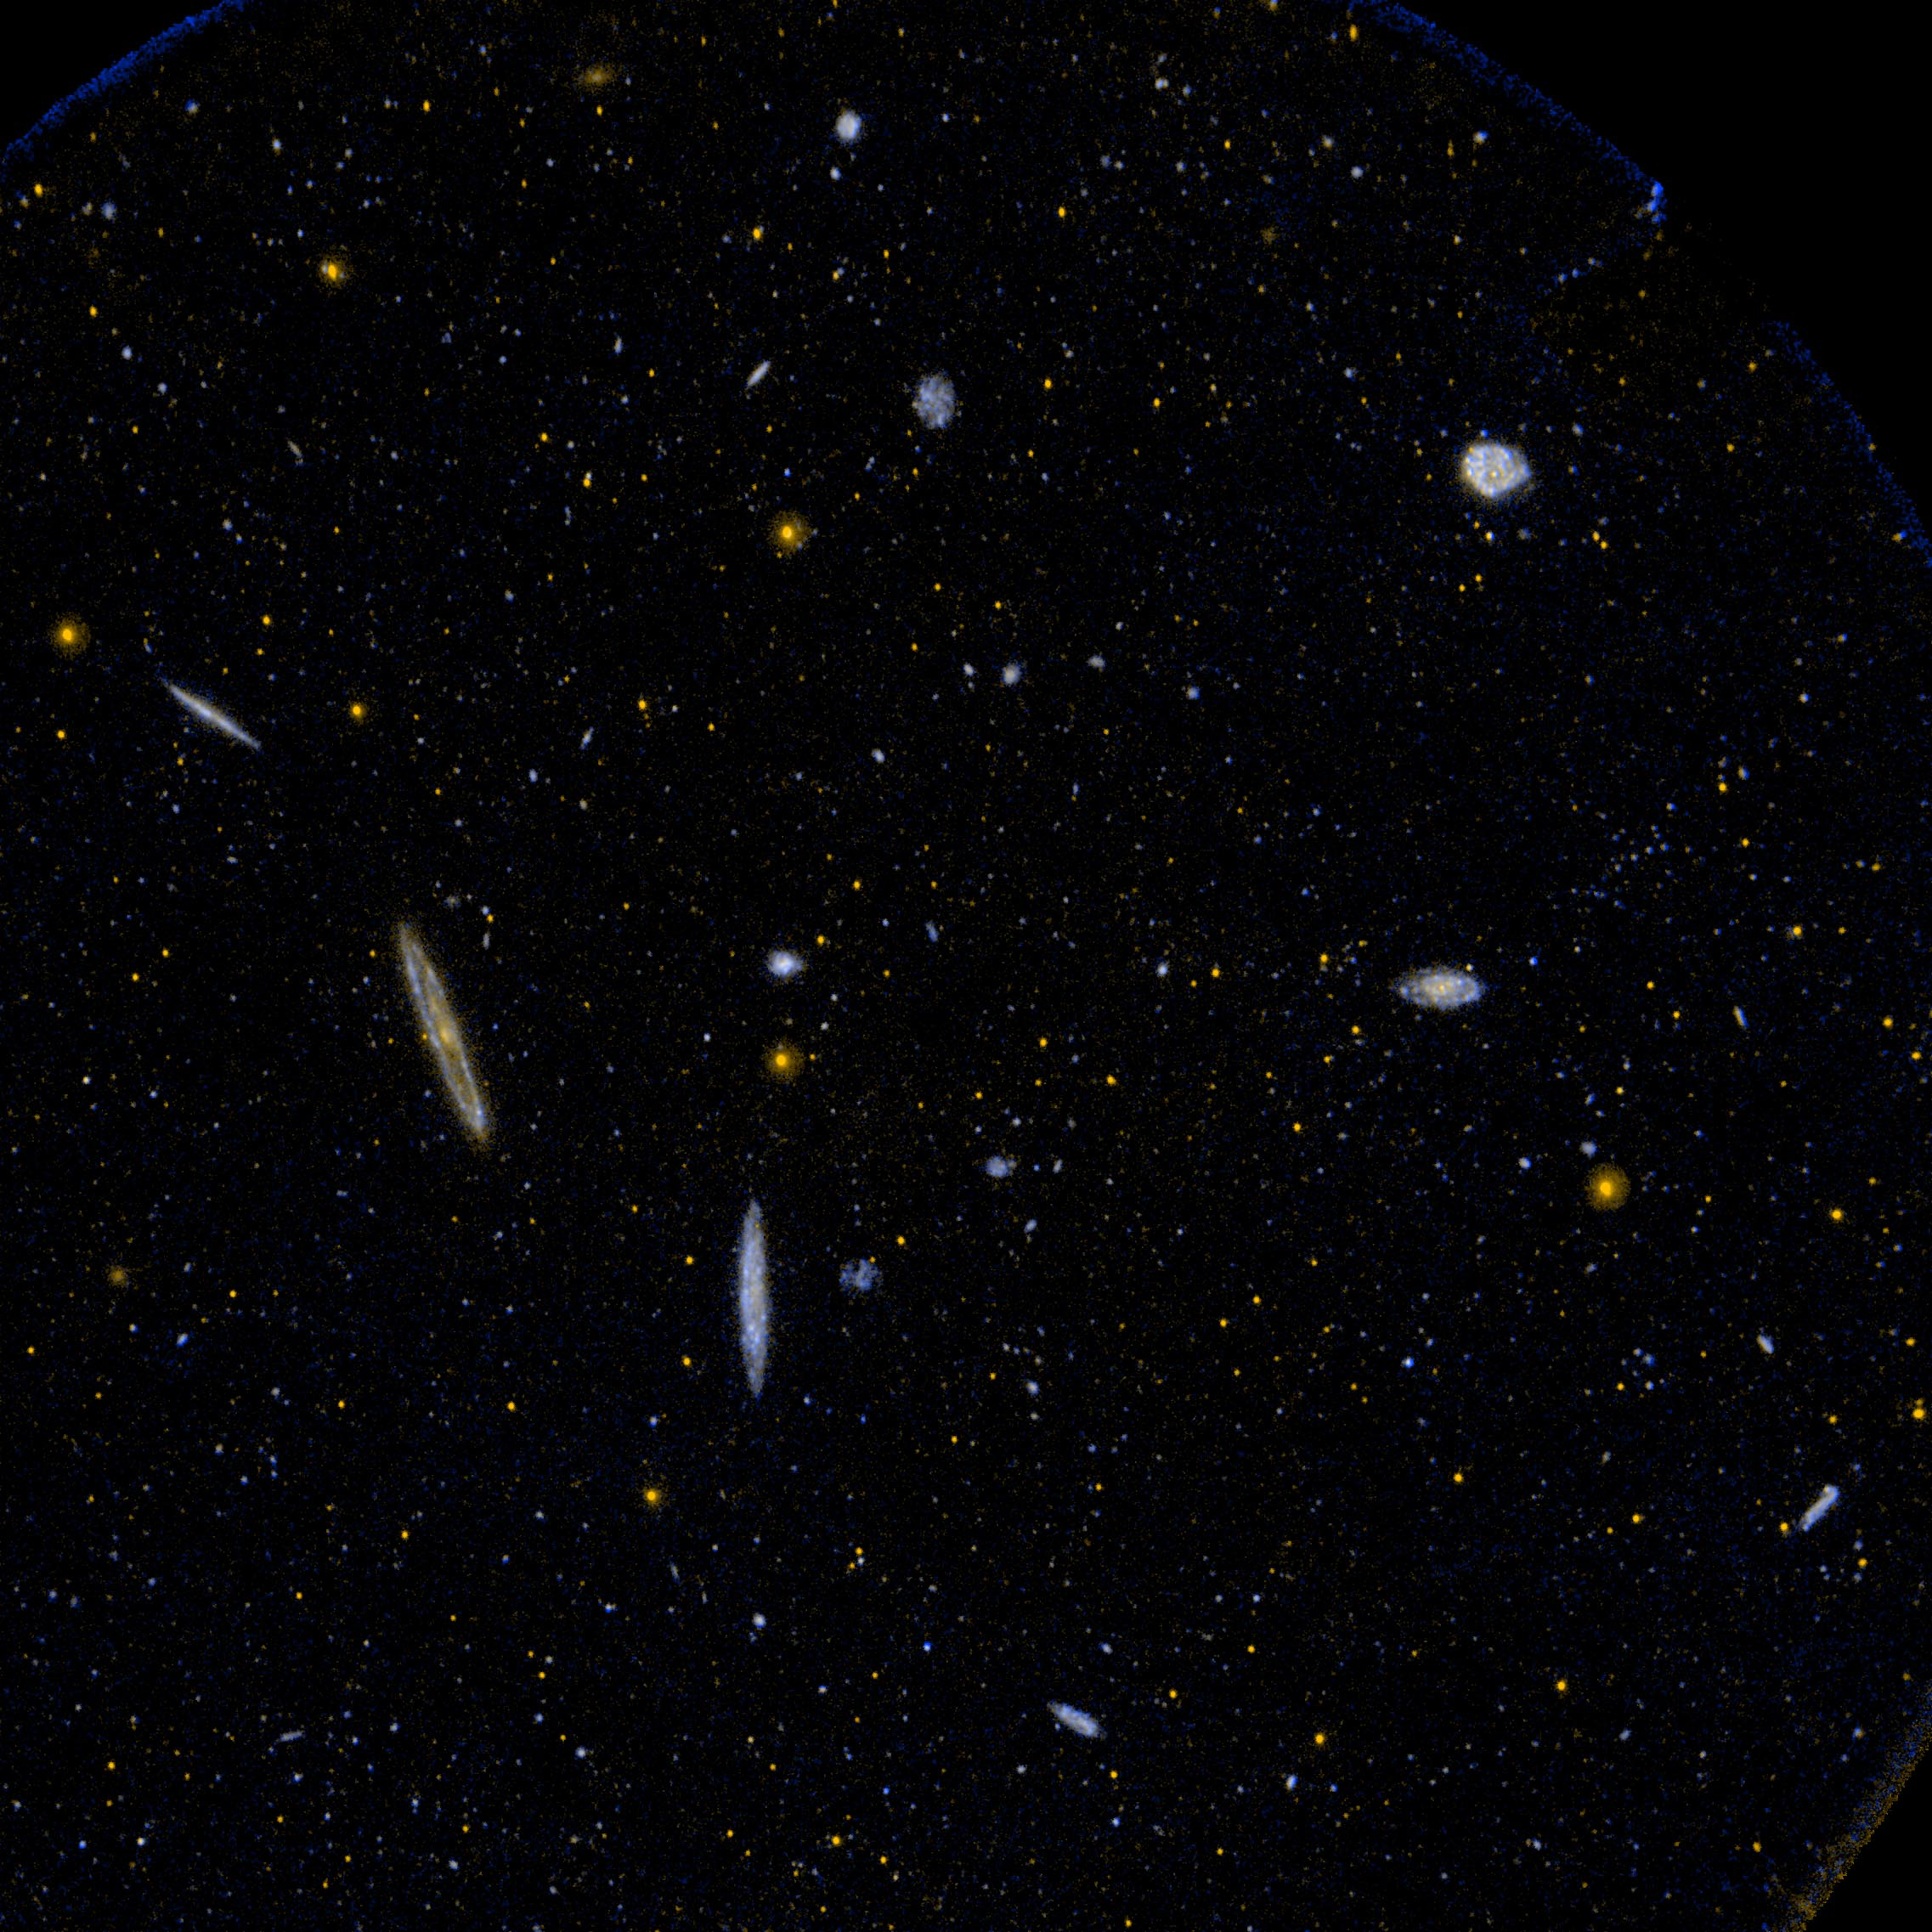

Virgo Galaxy Cluster

Ultraviolet image of a small area of the Virgo Cluster of galaxies.

Credit: NASA/JPL-Caltech/SSC